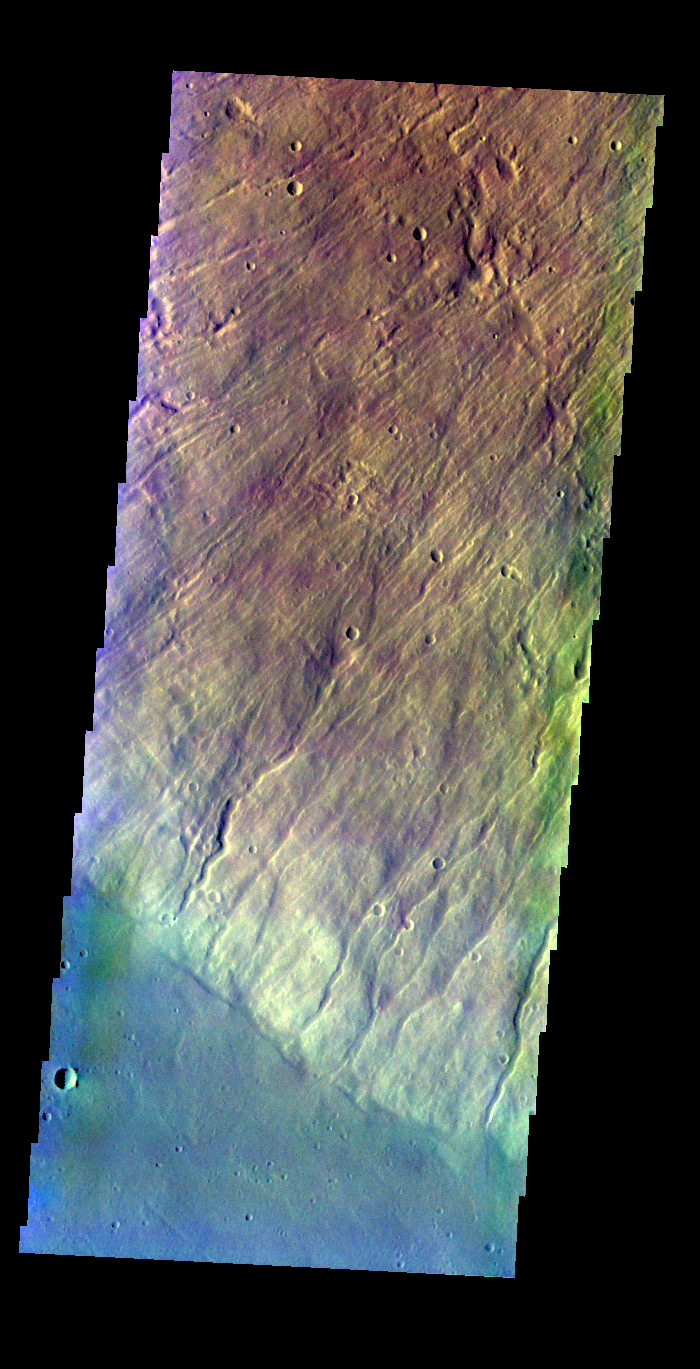

Hecates Tholus – False Color

The THEMIS VIS camera contains 5 filters. The data from different filters can be combined in multiple ways to create a false color image. These false color images may reveal subtle variations of the surface not easily identified in a single band image. Today’s false color image shows part of the flank of Hecates Tholus.

Credit: NASA/JPL-Caltech/ASU